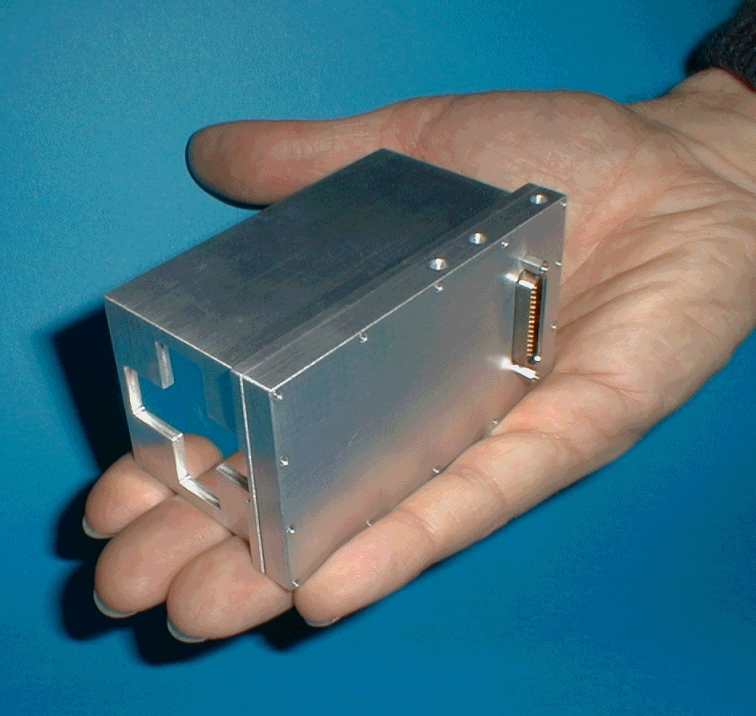

Powerful Yet Tiny Machine

This image taken at JPL shows the Moessbauer spectrometer, an instrument on the Mars Exploration Rover Spirit that detects iron-bearing minerals in martian rocks and soil. Located on the rover’s instrument deployment device, or “arm,” this machine uses two pieces of radioactive cobalt-57, each about the size of pencil erasers, to determine with a high degree of accuracy the composition and abundance of iron-bearing minerals too difficult to detect by other means.

Credit: NASA/JPL/University of Mainz